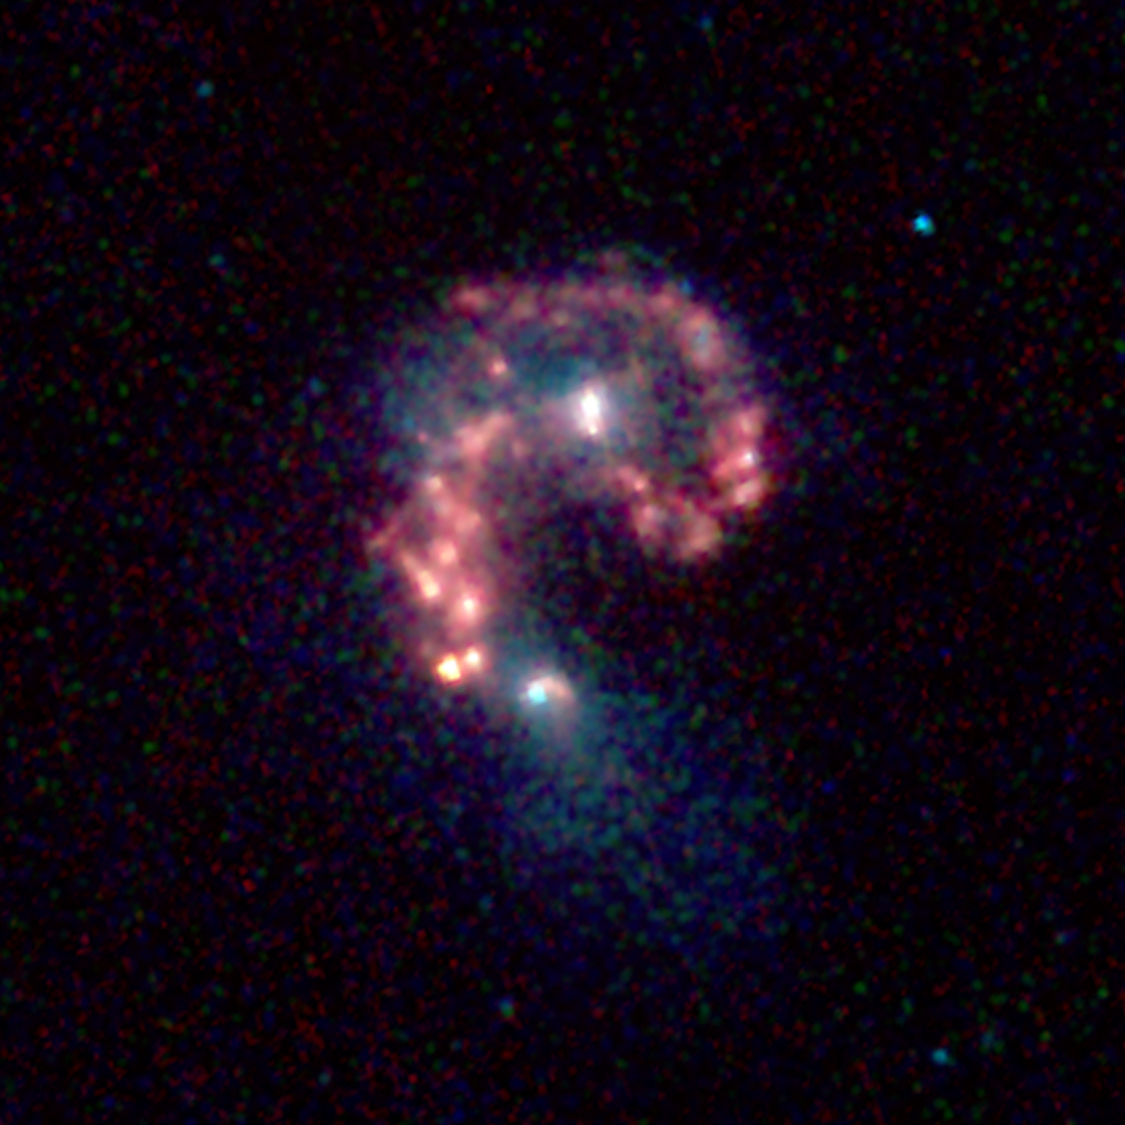

Life at the Intersection of Colliding Galaxies

This false-color image from NASA’s Spitzer Space Telescope reveals hidden populations of newborn stars at the heart of the colliding “Antennae” galaxies. These two galaxies, known individually as NGC 4038 and 4039, are located around 68 million light-years away and have been merging together for about the last 800 million years. The latest Spitzer observations provide a snapshot of the tremendous burst of star formation triggered in the process of this collision, particularly at the site where the two galaxies overlap.

The image was taken by Spitzer’s infrared array camera and is a combination of infrared light ranging from 3.6 microns (shown in blue) to 8.0 microns (shown in red). The dust emission (red) is by far the strongest feature in this image. Starlight was systematically subtracted from the longer wavelength data (red) to enhance dust features.

The two nuclei, or centers, of the merging galaxies show up as white areas, one above the other. The brightest clouds of forming stars lie in the overlap region between and left of the nuclei.

Throughout the sky, astronomers have identified many of these so-called “interacting” galaxies, whose spiral discs have been stretched and distorted by their mutual gravity as they pass close to one another. The distances involved are so large that the interactions evolve on timescales comparable to geologic changes on Earth. Observations of such galaxies, combined with computer models of these collisions, show that the galaxies often become forever bound to one another, eventually merging into a single, spheroidal-shaped galaxy.

Wavelengths of 3.6 microns are represented in blue, 4.5 microns in green and 5.8-8.0 microns in red. This image was taken on Dec. 24, 2003.

Credit: NASA/JPL-Caltech/Harvard-Smithsonian CfA